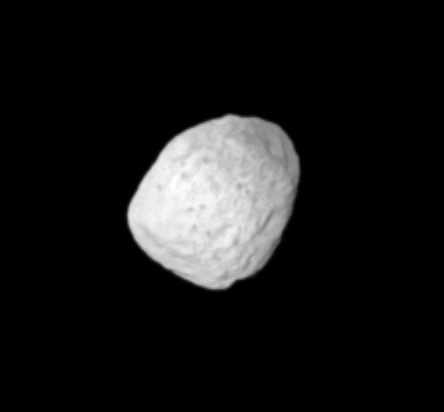

Spots on Janus

This close-up look at Saturn’s moon Janus reveals spots on the moon’s surface which may be dark material exposed by impacts. If the dark markings within bright terrain are indeed impact features, then Janus’ surface represents a contrast with that of Saturn’s moon Phoebe, where impacts have uncovered bright material beneath a darker overlying layer. Janus is 181 kilometers (113 miles) across.

Janus may be a porous body, composed mostly of water ice.

This image was taken in visible light with the Cassini spacecraft narrow-angle camera on May 20, 2005, at a distance of approximately 357,000 kilometers (222,000 miles) from Janus and at a Sun-Janus-spacecraft, or phase, angle of 6 degrees. Resolution in the original image was 2 kilometers (1 mile) per pixel. The view was magnified by a factor of two and contrast-enhanced to aid visibility of the moon’s surface.

The Cassini-Huygens mission is a cooperative project of NASA, the European Space Agency and the Italian Space Agency. The Jet Propulsion Laboratory, a division of the California Institute of Technology in Pasadena, manages the mission for NASA’s Science Mission Directorate, Washington, D.C. The Cassini orbiter and its two onboard cameras were designed, developed and assembled at JPL. The imaging team is based at the Space Science Institute, Boulder, Colo.

Credit: NASA/JPL/Space Science Institute